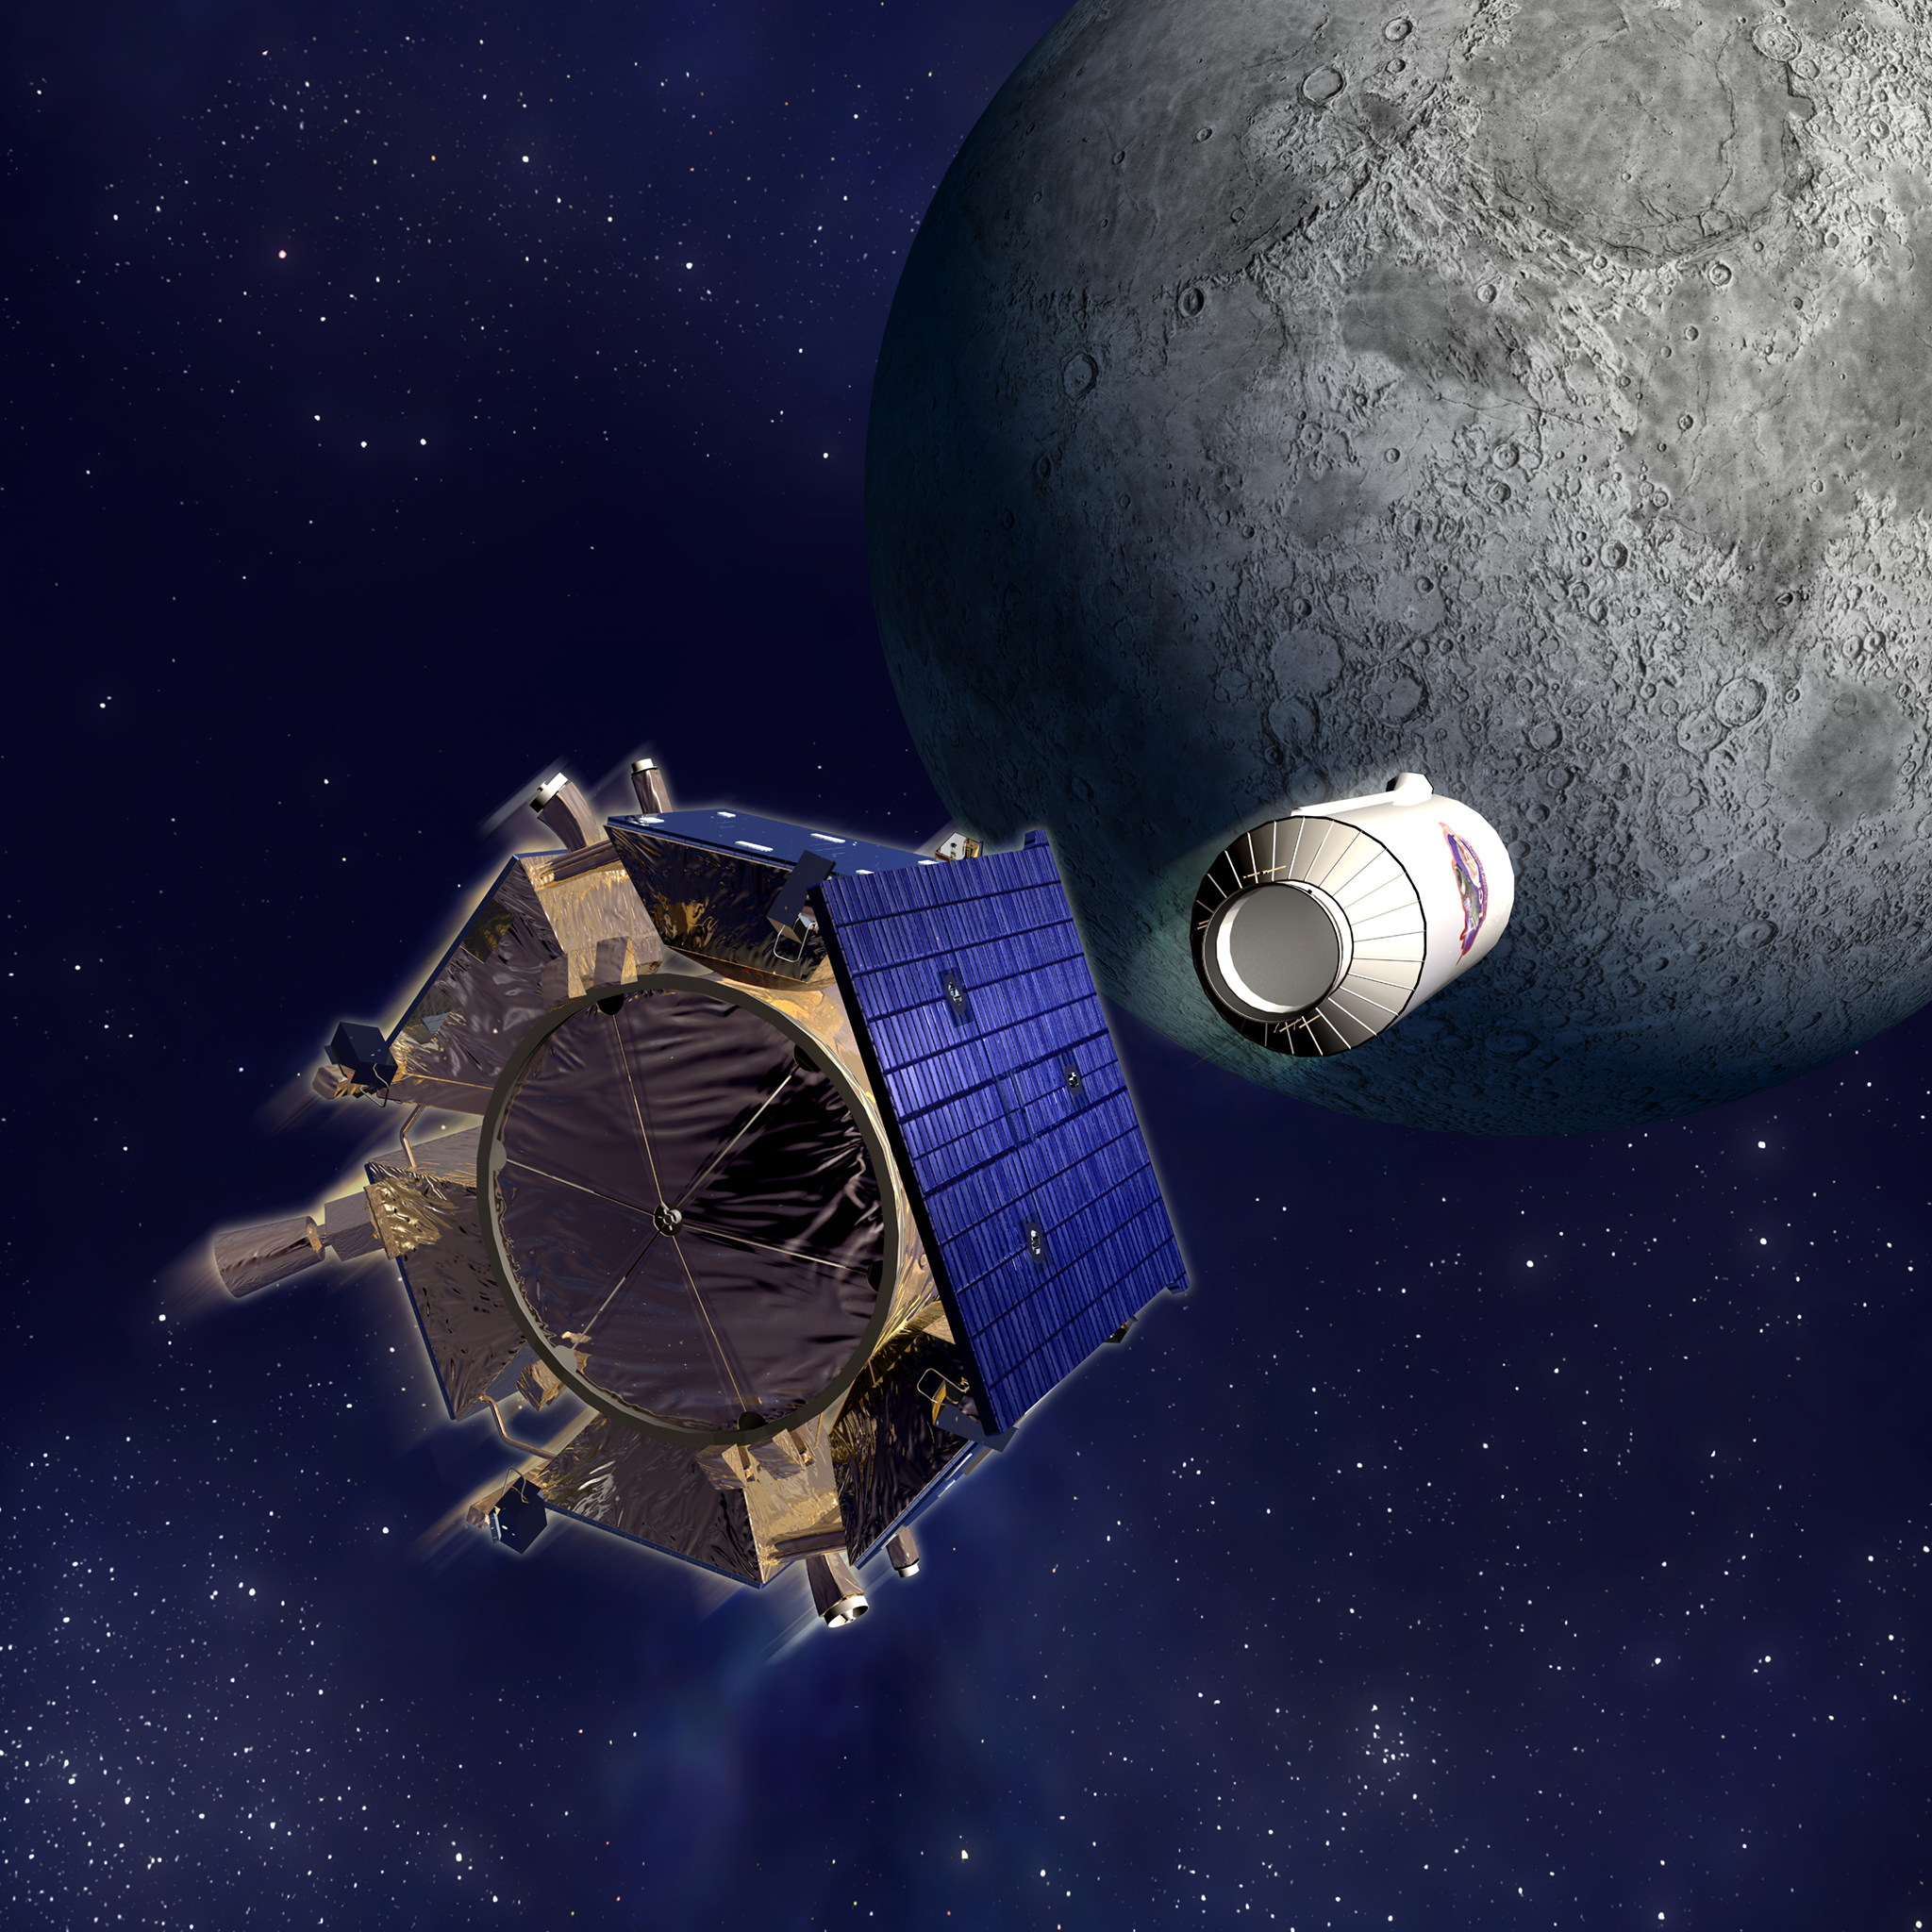

Artist’s Illustration of the Lunar Crater Observation and Sensing Satellite (LCROSS)

This is an artist's illustration of the Lunar Crater Observation and Sensing Satellite (LCROSS) Centaur rocket stage and shepherding spacecraft as they approach impact with the lunar south pole on October 9, 2009.

Credit: NASA